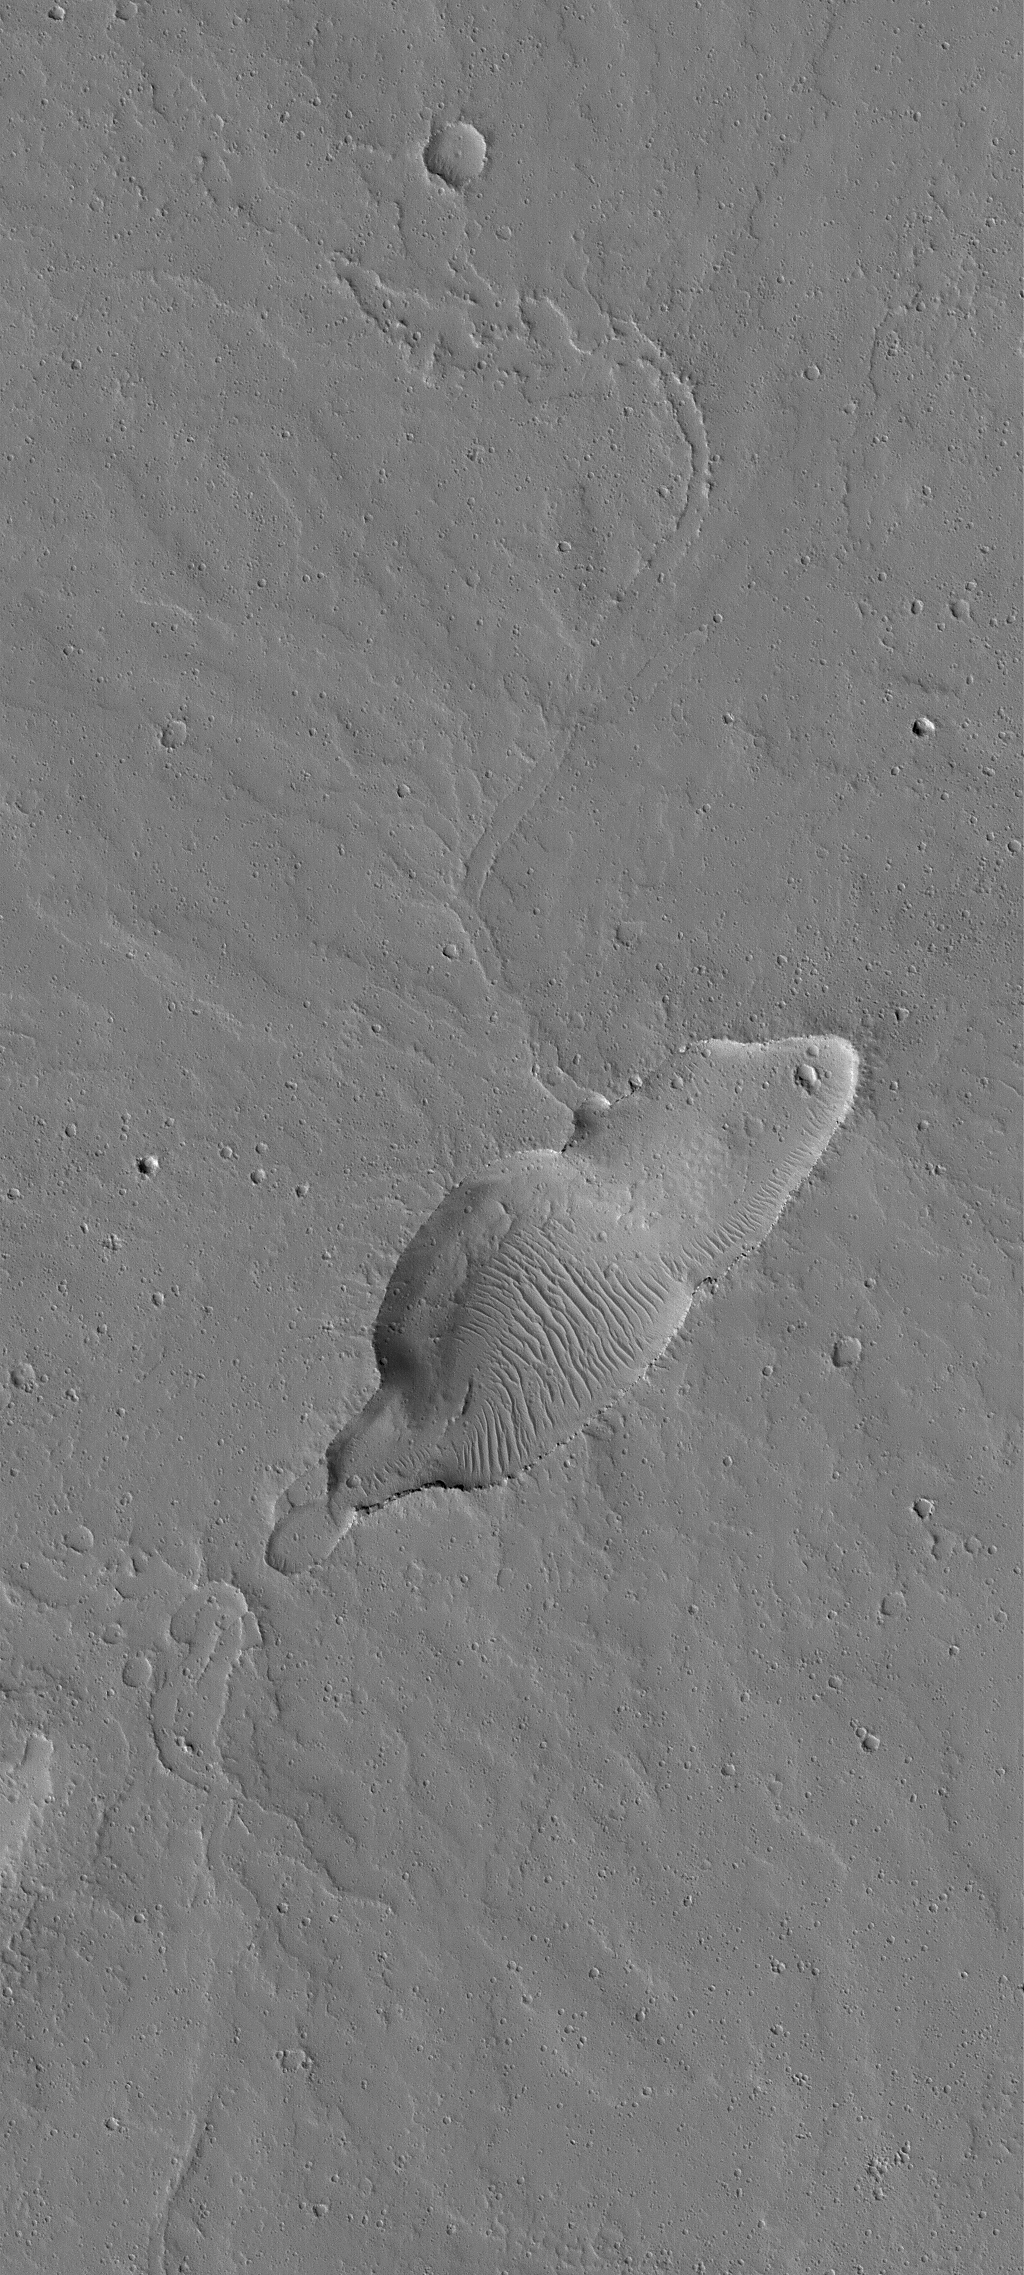

Small Dusty Volcano

3 July 2005
This Mars Global Surveyor (MGS) Mars Orbiter Camera (MOC) image shows a small, dust-covered, volcano in the Jovis Fossae region of Mars. While Mars is known for its extremely large volcanoes, such as Olympus Mons, many small volcanoes also occur on the red planet, particularly in the Tharsis region. This small volcano is a good example of those. It was originally found by members of the MGS Mars Orbiter Laser Altimeter (MOLA) team during the MGS primary mission. The volcano is old, and cratered. Its surface is mantled by dust, and its caldera (summit depression) has some dust-covered wind ripples on its floor.

Location near: 20.7°N, 111.3°W
Image width: ~3 km (~1.9 mi)
Illumination from: lower left
Season Northern Autumn

Credit: NASA/JPL/Malin Space Science Systems